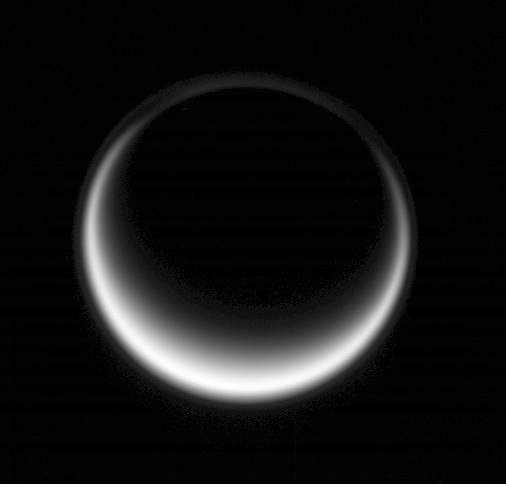

Titan’s Cocoon

Sunlight scatters through Titan’s atmosphere, illuminating high hazes and bathing the entire moon in a soft glow.

This high phase angle view of Titan was acquired from 21 degrees below the smoggy moon’s equator. The thin, detached haze layer that extends all the way around Titan is faintly visible.

North on Titan (5,150 kilometers, or 3,200 miles across) is up.

The image was taken in visible light with the Cassini spacecraft wide-angle camera on May 12, 2007 at a distance of approximately 305,000 kilometers (190,000 miles) from Titan and at a Sun-Titan-spacecraft, or phase, angle of 146 degrees. Image scale is 18 kilometers (11 miles) per pixel.

The Cassini-Huygens mission is a cooperative project of NASA, the European Space Agency and the Italian Space Agency. The Jet Propulsion Laboratory, a division of the California Institute of Technology in Pasadena, manages the mission for NASA’s Science Mission Directorate, Washington, D.C. The Cassini orbiter and its two onboard cameras were designed, developed and assembled at JPL. The imaging operations center is based at the Space Science Institute in Boulder, Colo.

Credit: NASA/JPL/Space Science Institute